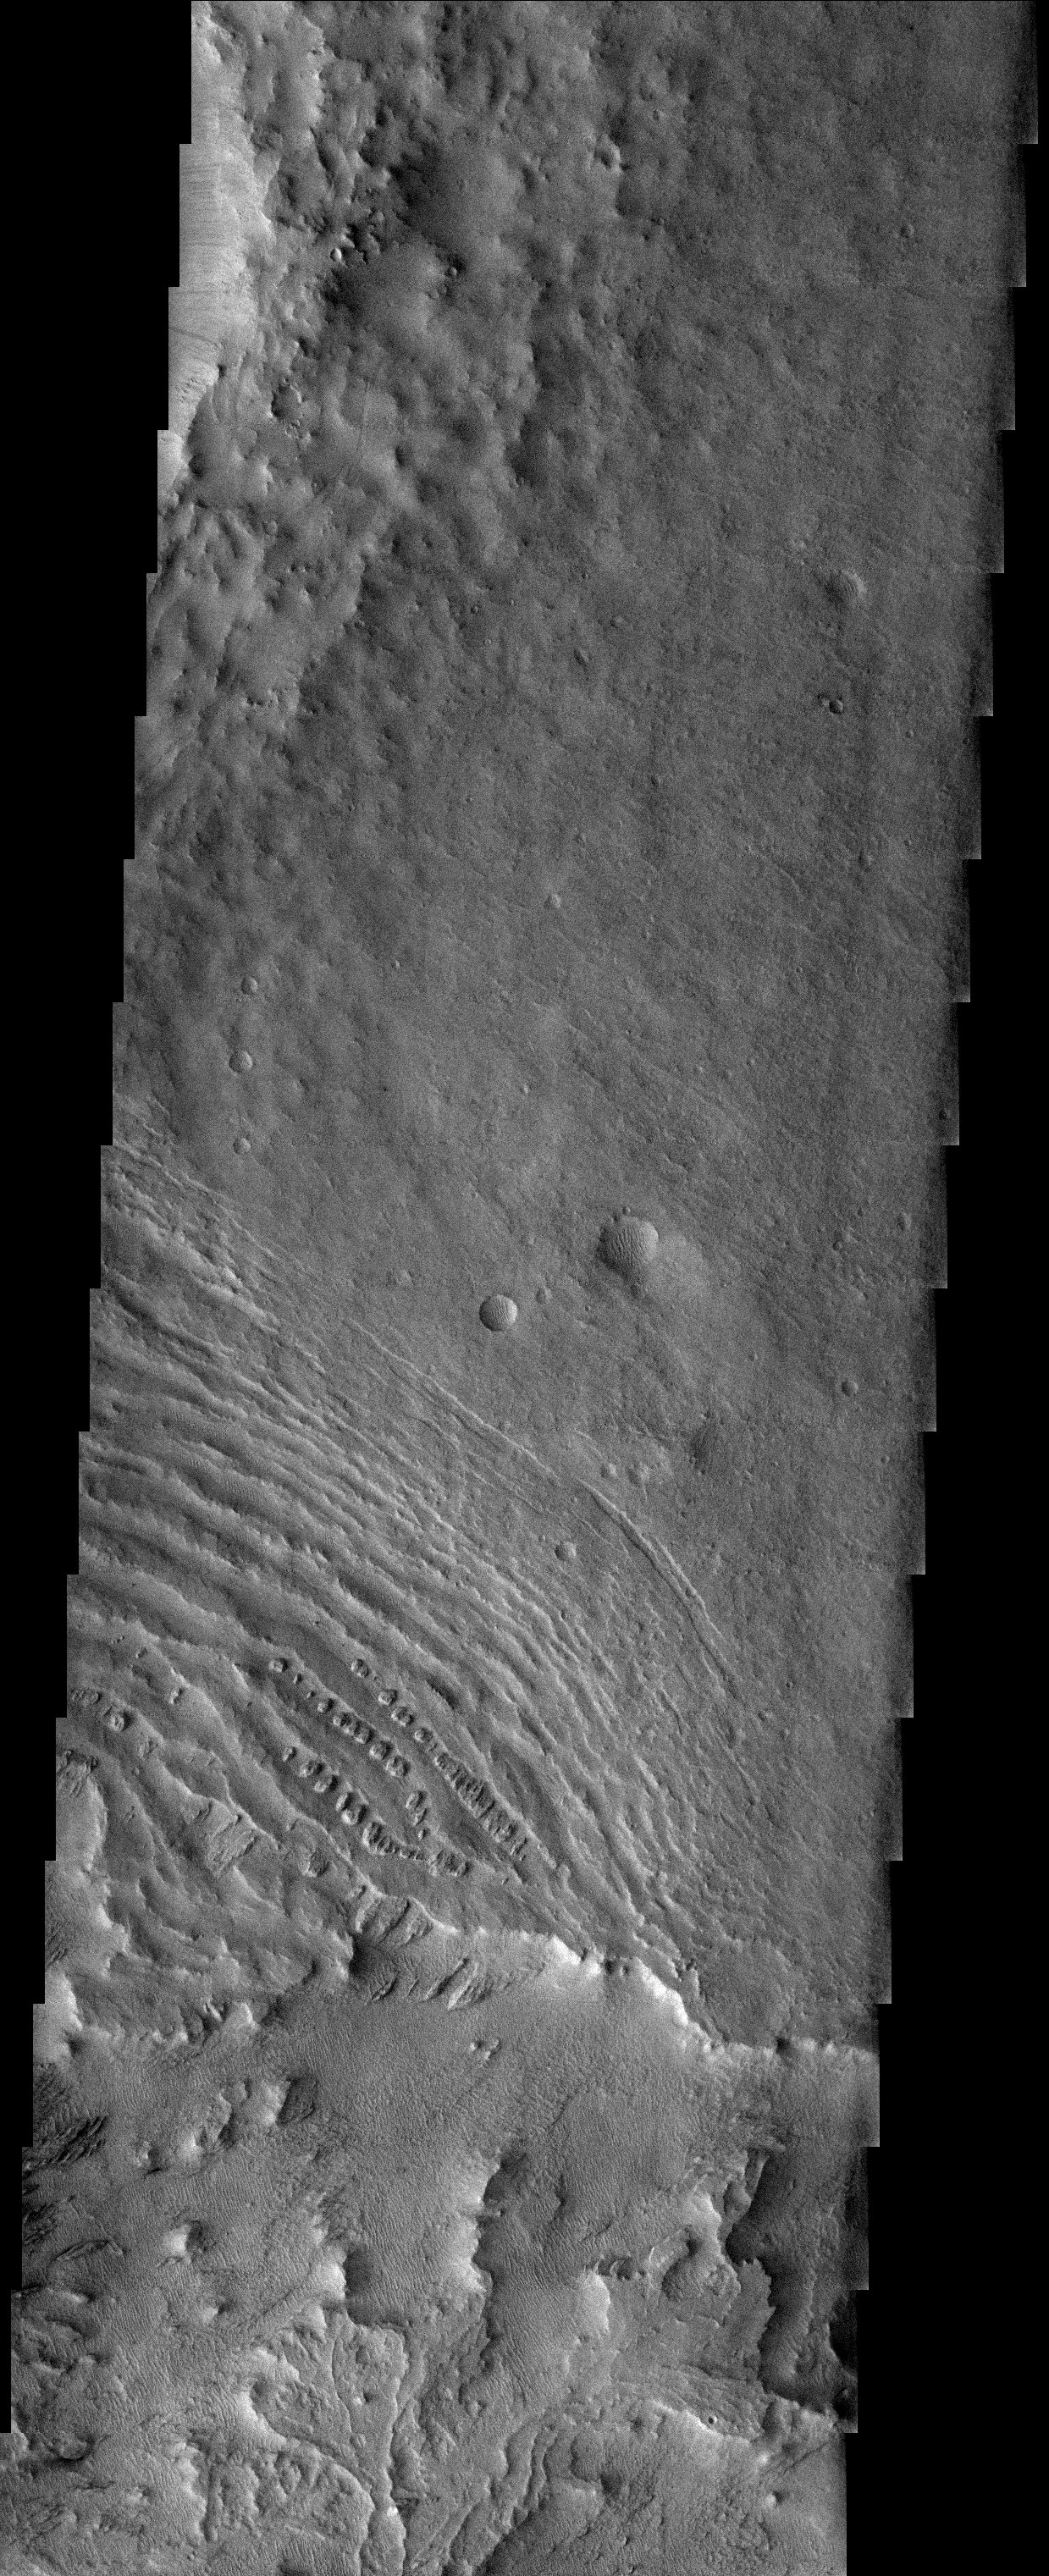

Remnants of MFF

Through the haze of a dissipating dust storm in the southern hemisphere, the strange landscape of the eroding Medusa Fossae Formation is still evident. In the southern portion of this image, small mounds of sedimentary material are all that remains of a once more continuous layer. This former layer was deposited on a pre-existing landscape that was itself already heavily eroded and disrupted.

Image information: VIS instrument. Latitude -4, Longitude 155 East (205 West). 19 meter/pixel resolution.

Note: this THEMIS visual image has not been radiometrically nor geometrically calibrated for this preliminary release. An empirical correction has been performed to remove instrumental effects. A linear shift has been applied in the cross-track and down-track direction to approximate spacecraft and planetary motion. Fully calibrated and geometrically projected images will be released through the Planetary Data System in accordance with Project policies at a later time.

NASA’s Jet Propulsion Laboratory manages the 2001 Mars Odyssey mission for NASA’s Office of Space Science, Washington, D.C. The Thermal Emission Imaging System (THEMIS) was developed by Arizona State University, Tempe, in collaboration with Raytheon Santa Barbara Remote Sensing. The THEMIS investigation is led by Dr. Philip Christensen at Arizona State University. Lockheed Martin Astronautics, Denver, is the prime contractor for the Odyssey project, and developed and built the orbiter. Mission operations are conducted jointly from Lockheed Martin and from JPL, a division of the California Institute of Technology in Pasadena.

Credit: NASA/JPL/Arizona State University